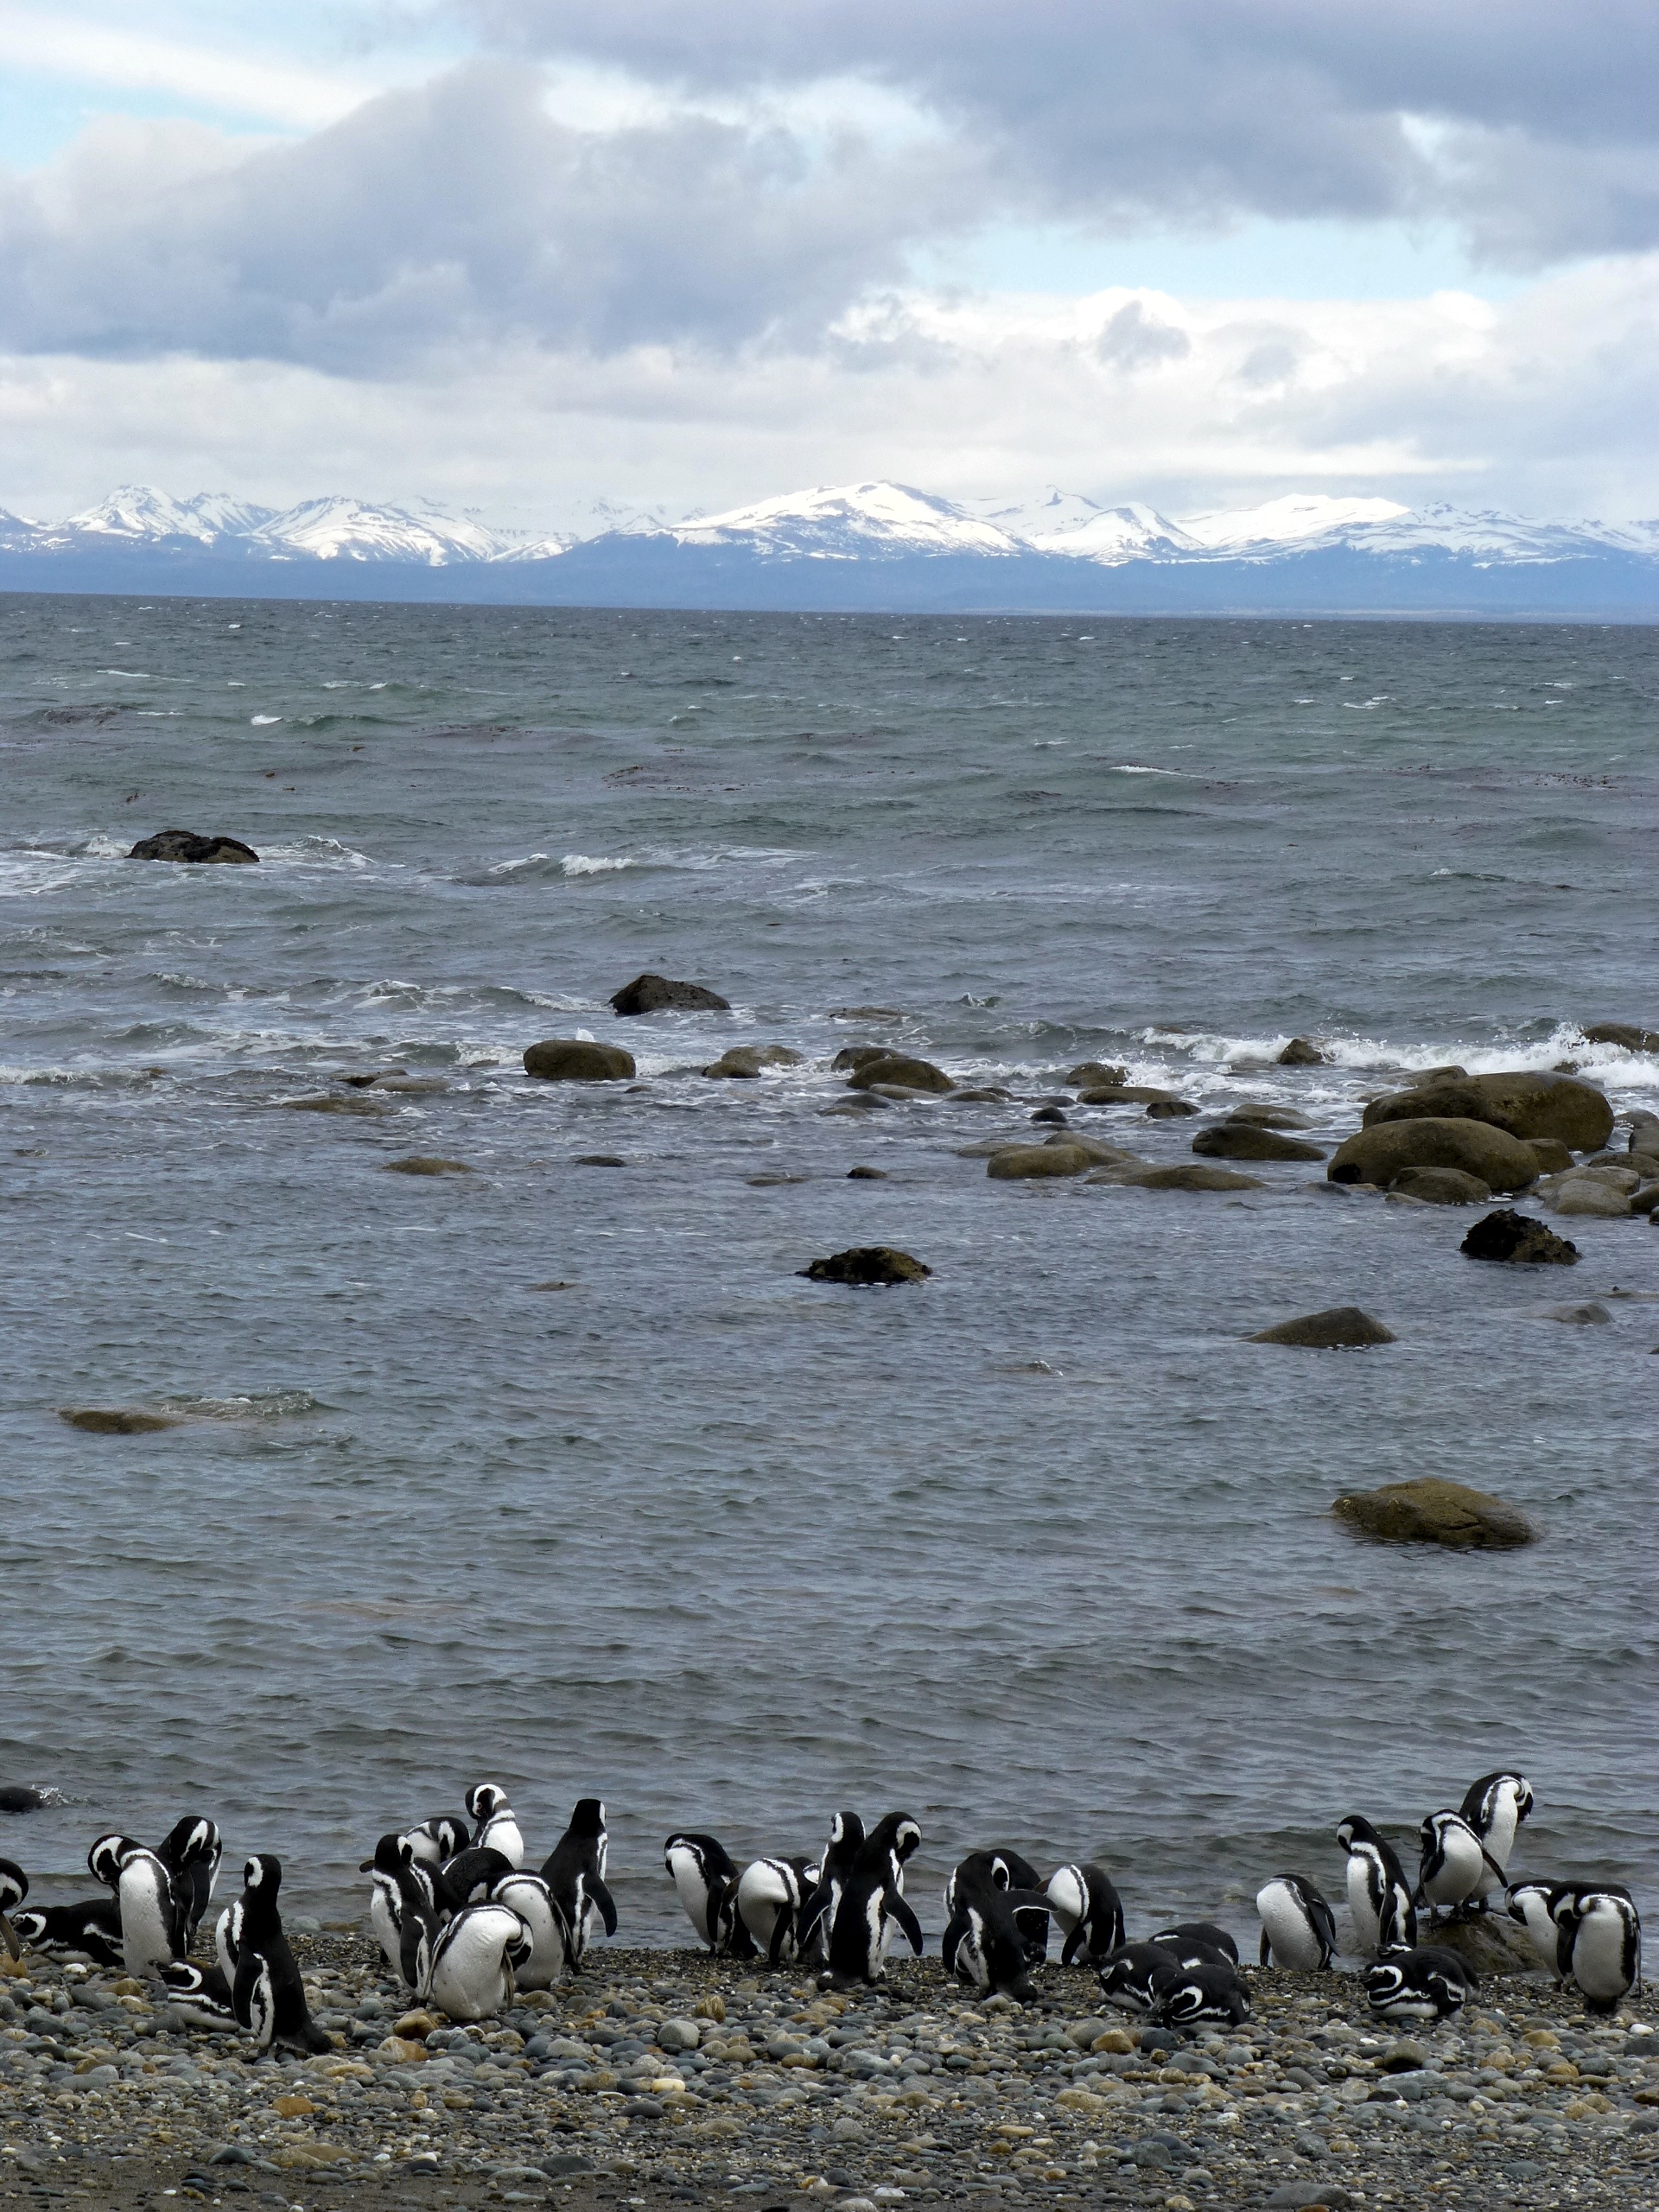

Penguin Beach

Members of the IceBridge team visited a colony of Magellanic penguins near Punta Arenas on a no-flight day. NASA's Operation IceBridge is an airborne science mission to study Earth's polar ice.

Credit: NASA/ Maria-Jose Vinas